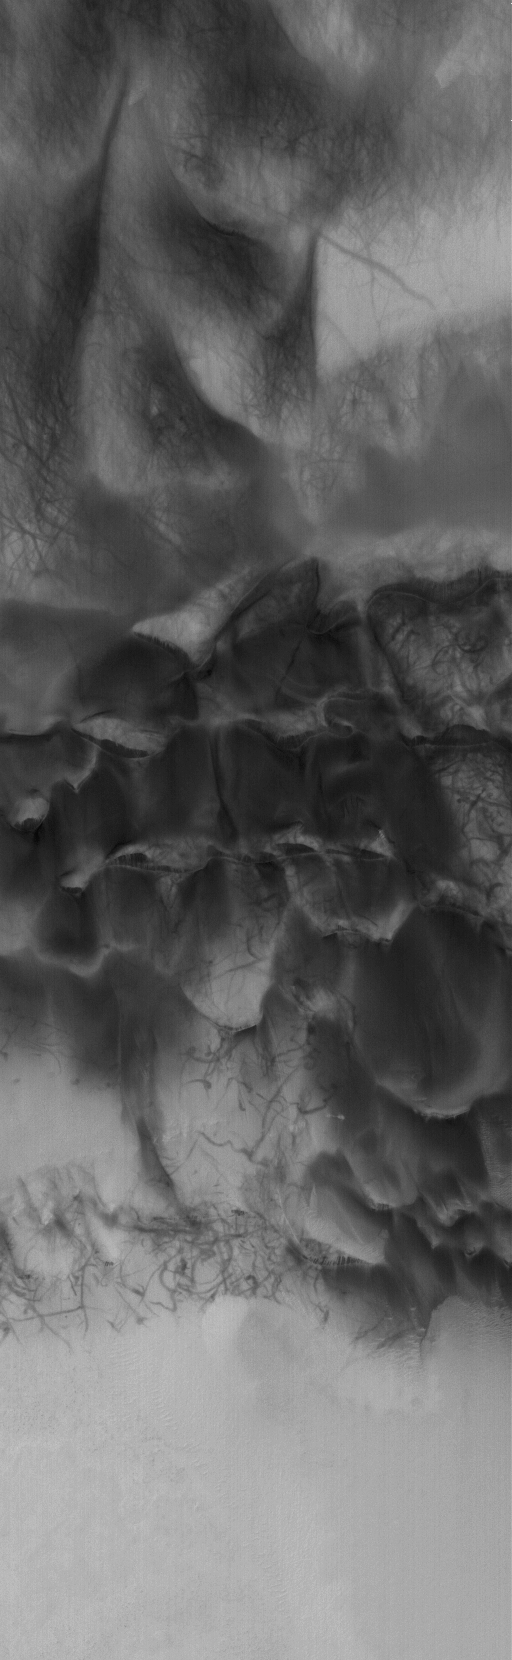

D and D (Dunes and Devils)

3 February 2006
This Mars Global Surveyor (MGS) Mars Orbiter Camera (MOC) image shows streaks created by late spring and early summer dust devils on a field of dark sand dunes on the floor of Hooke Crater.

Location near: 45.0°S, 44.8°W
Image width: ~3 km (~1.9 mi)
Illumination from: upper left
Season: Southern Summer

Credit: NASA/JPL/Malin Space Science Systems